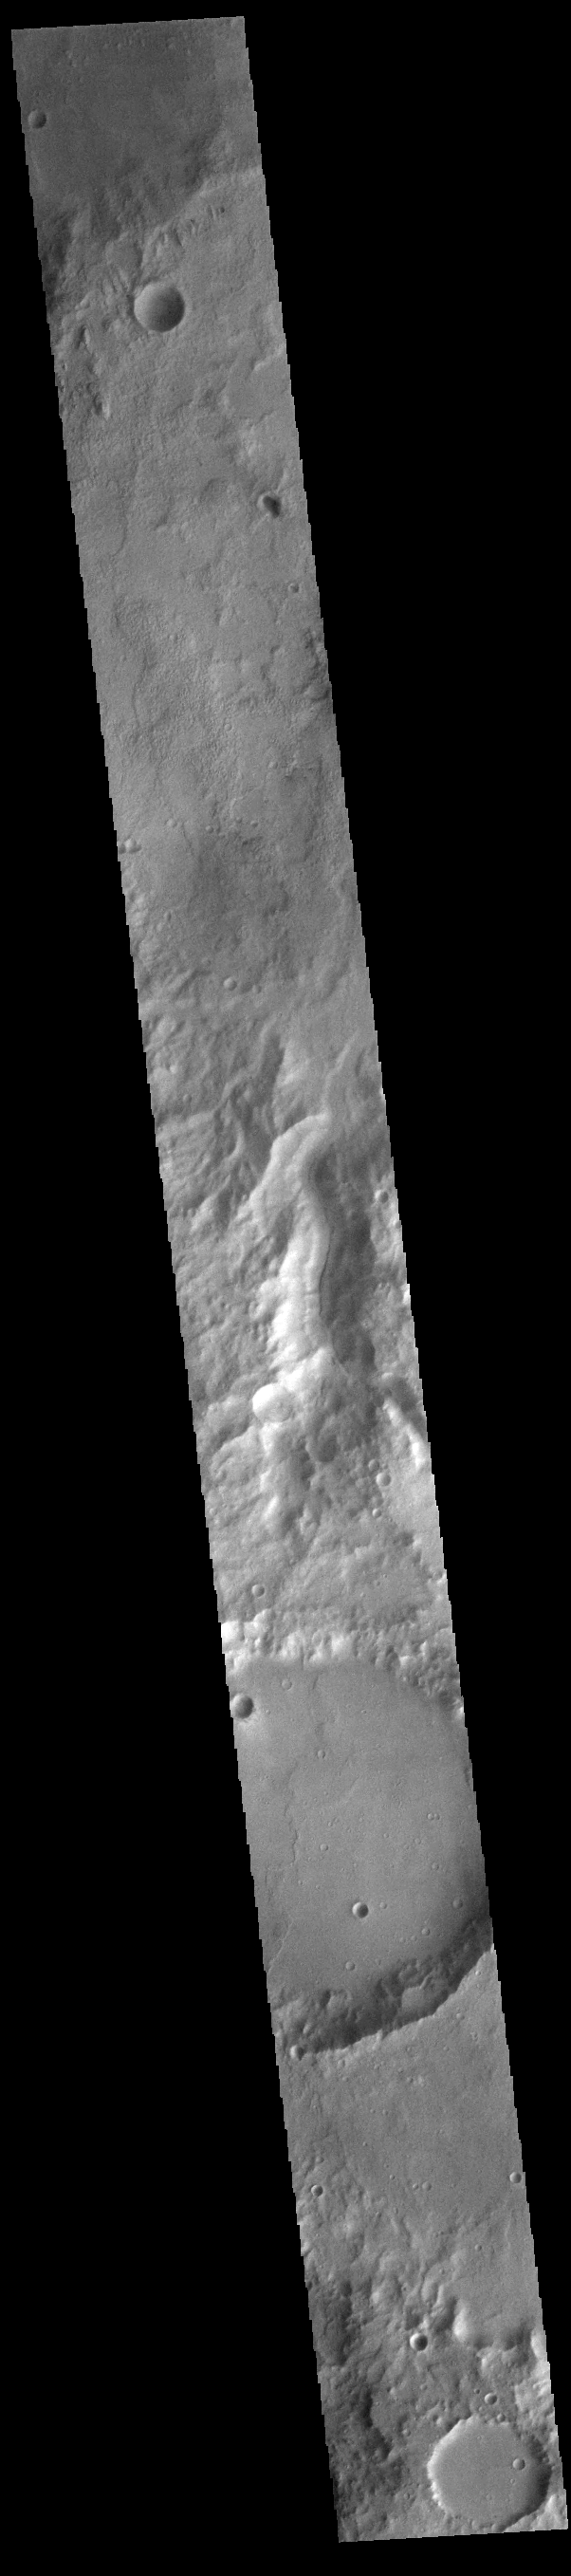

Channel

Today’s VIS image shows an unnamed channel located on the northern boundary of Terra Sirenum near Lucus Planum.

Credit: NASA/JPL-Caltech/ASU